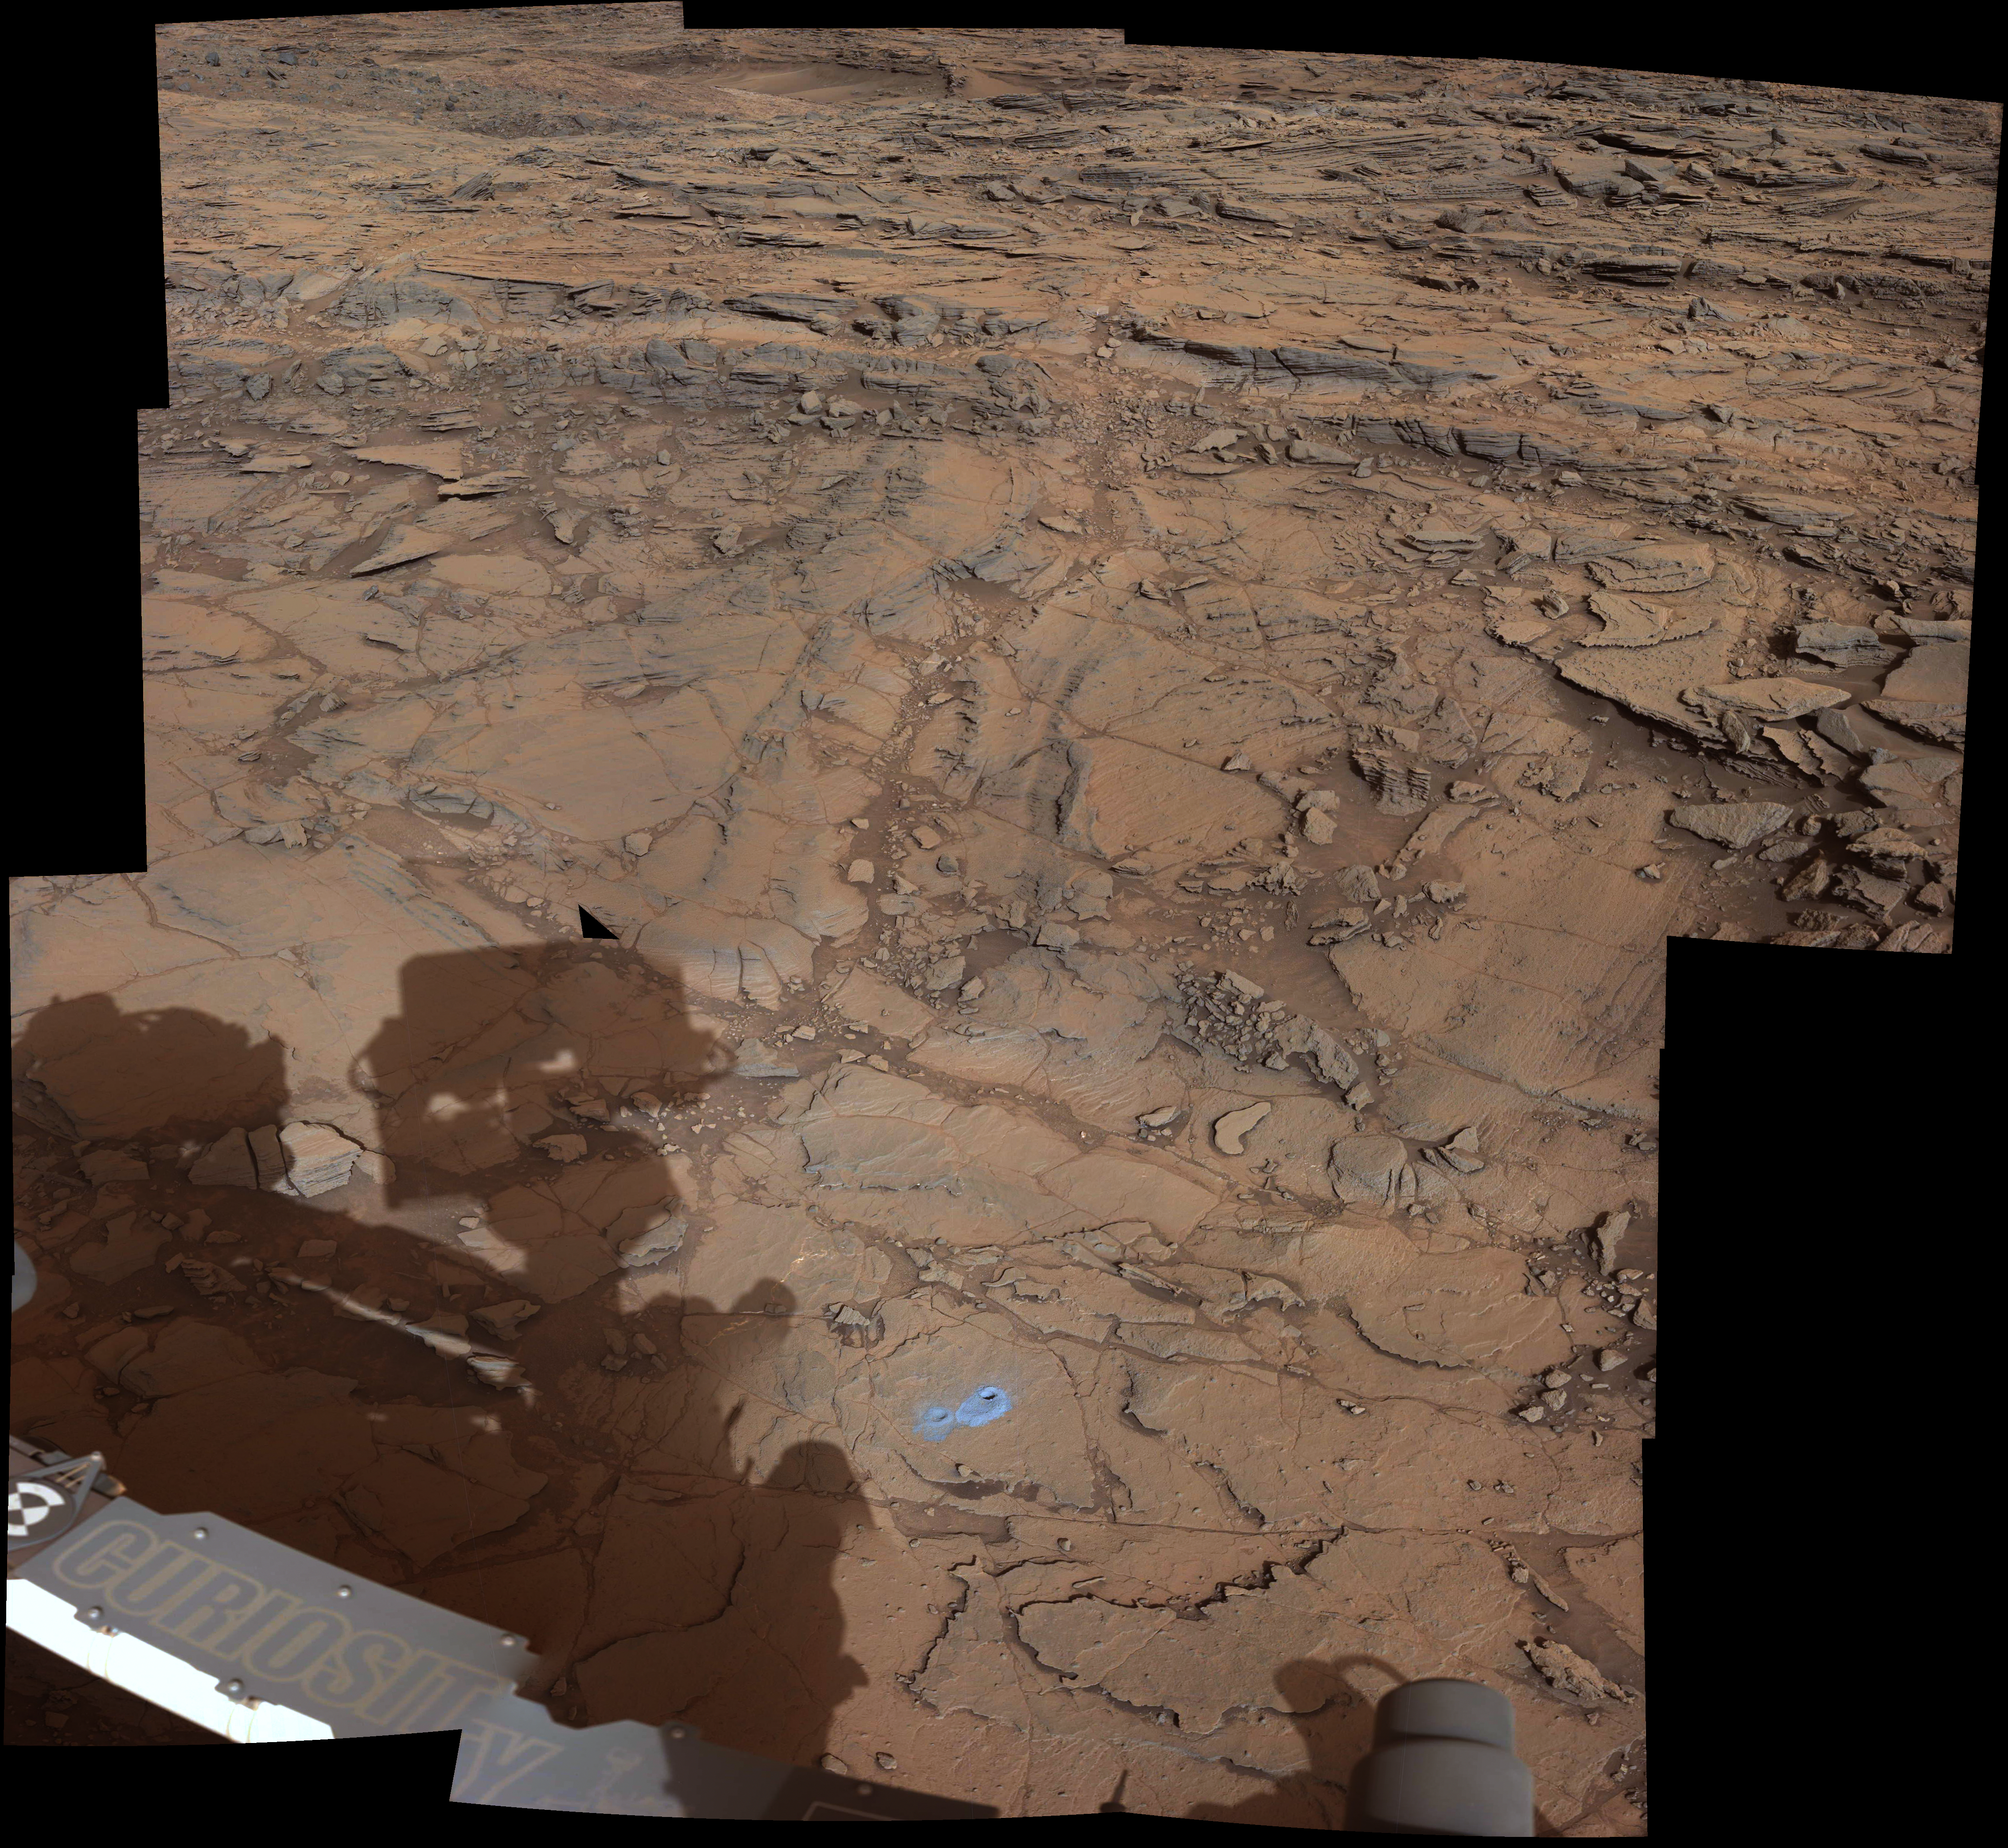

‘Big Sky’ and ‘Greenhorn’ Drilling Area on Mount Sharp

Annotated Version

Download the full resolution annotated TIFF file

This view from the Mast Camera (Mastcam) on NASA’s Curiosity Mars rover covers an area in “Bridger Basin” that includes the locations where the rover drilled a target called “Big Sky” on the mission’s Sol 1119 (Sept. 29, 2015) and a target called “Greenhorn” on Sol 1137 (Oct. 18, 2015).

The scene combines portions of several observations taken from sols 1112 to 1126 (Sept. 22 to Oct. 6, 2015) while Curiosity was stationed at Big Sky drilling site. The Big Sky drill hole is visible in the lower part of the scene. The Greenhorn target, in a pale fracture zone near the center of the image, had not yet been drilled when the component images were taken. Researchers selected this pair of drilling sites to investigate the nature of silica enrichment in the fracture zones of the area.

Figure 1 is annotated with the locations of the Big Sky and Greenhorn drilling targets and with color-coded indicators of the amount of silica in targets examined by the laser-firing Chemistry and Camera (ChemCam) instrument. A key on the right shows the percentage of silica (SiO2), by weight, corresponding to the color-coding. Enrichment in silica clearly corresponds to the fracture zones.

Malin Space Science Systems, San Diego, built and operates the rover’s Mastcam. The U.S. Department of Energy’s Los Alamos National Laboratory, in Los Alamos, New Mexico, developed ChemCam in partnership with scientists and engineers funded by the French national space agency (CNES), the University of Toulouse and the French national research agency (CNRS). NASA’s Jet Propulsion Laboratory, a division of the California Institute of Technology, Pasadena, manages the Mars Science Laboratory Project for NASA’s Science Mission Directorate, Washington. JPL designed and built the project’s Curiosity rover.

Credit: NASA/JPL-Caltech/MSSS